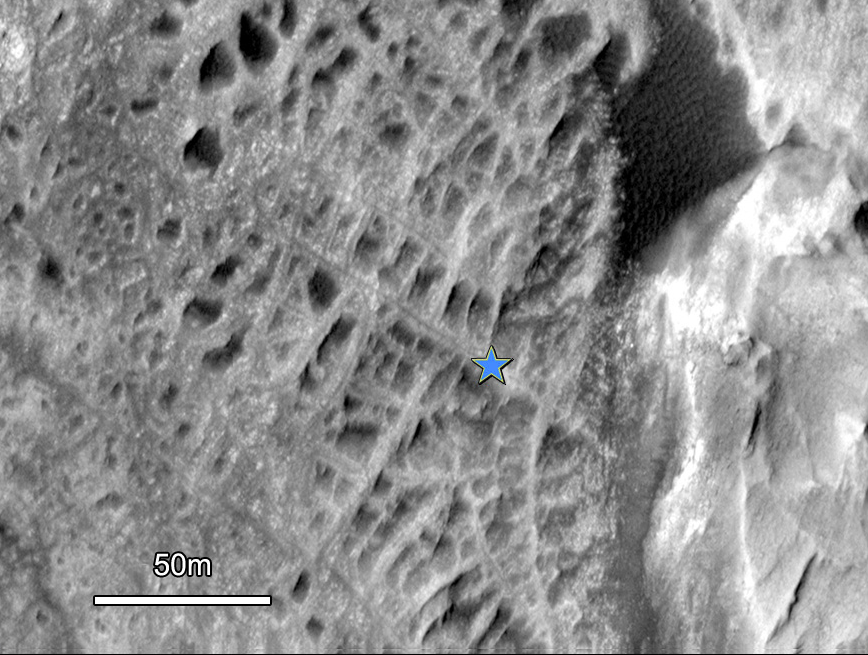

Cemented Fractures in Mountain Inside Gale Crater on Mars

One type of feature of scientific interest on the mountain inside Gale crater is exposure of cemented fractures, evidence that groundwater once reached to at least that height of the mountain.

This image of that part of the mountain, taken by the High Resolution Imaging Science Experiment camera on NASA’s Mars Reconnaissance Orbiter, shows symmetry in how material on one side of each fracture is balanced by material on the other side. This pattern indicates that mineral-saturated groundwater once filled the fractures. The water deposited minerals on both sides of the opening, eventually filling the gap.

This observation increases the appeal of Gale crater, which has been selected as the landing site for NASA’s Mars Science Laboratory mission.

Credit: NASA/JPL-Caltech/Univ. of Arizona